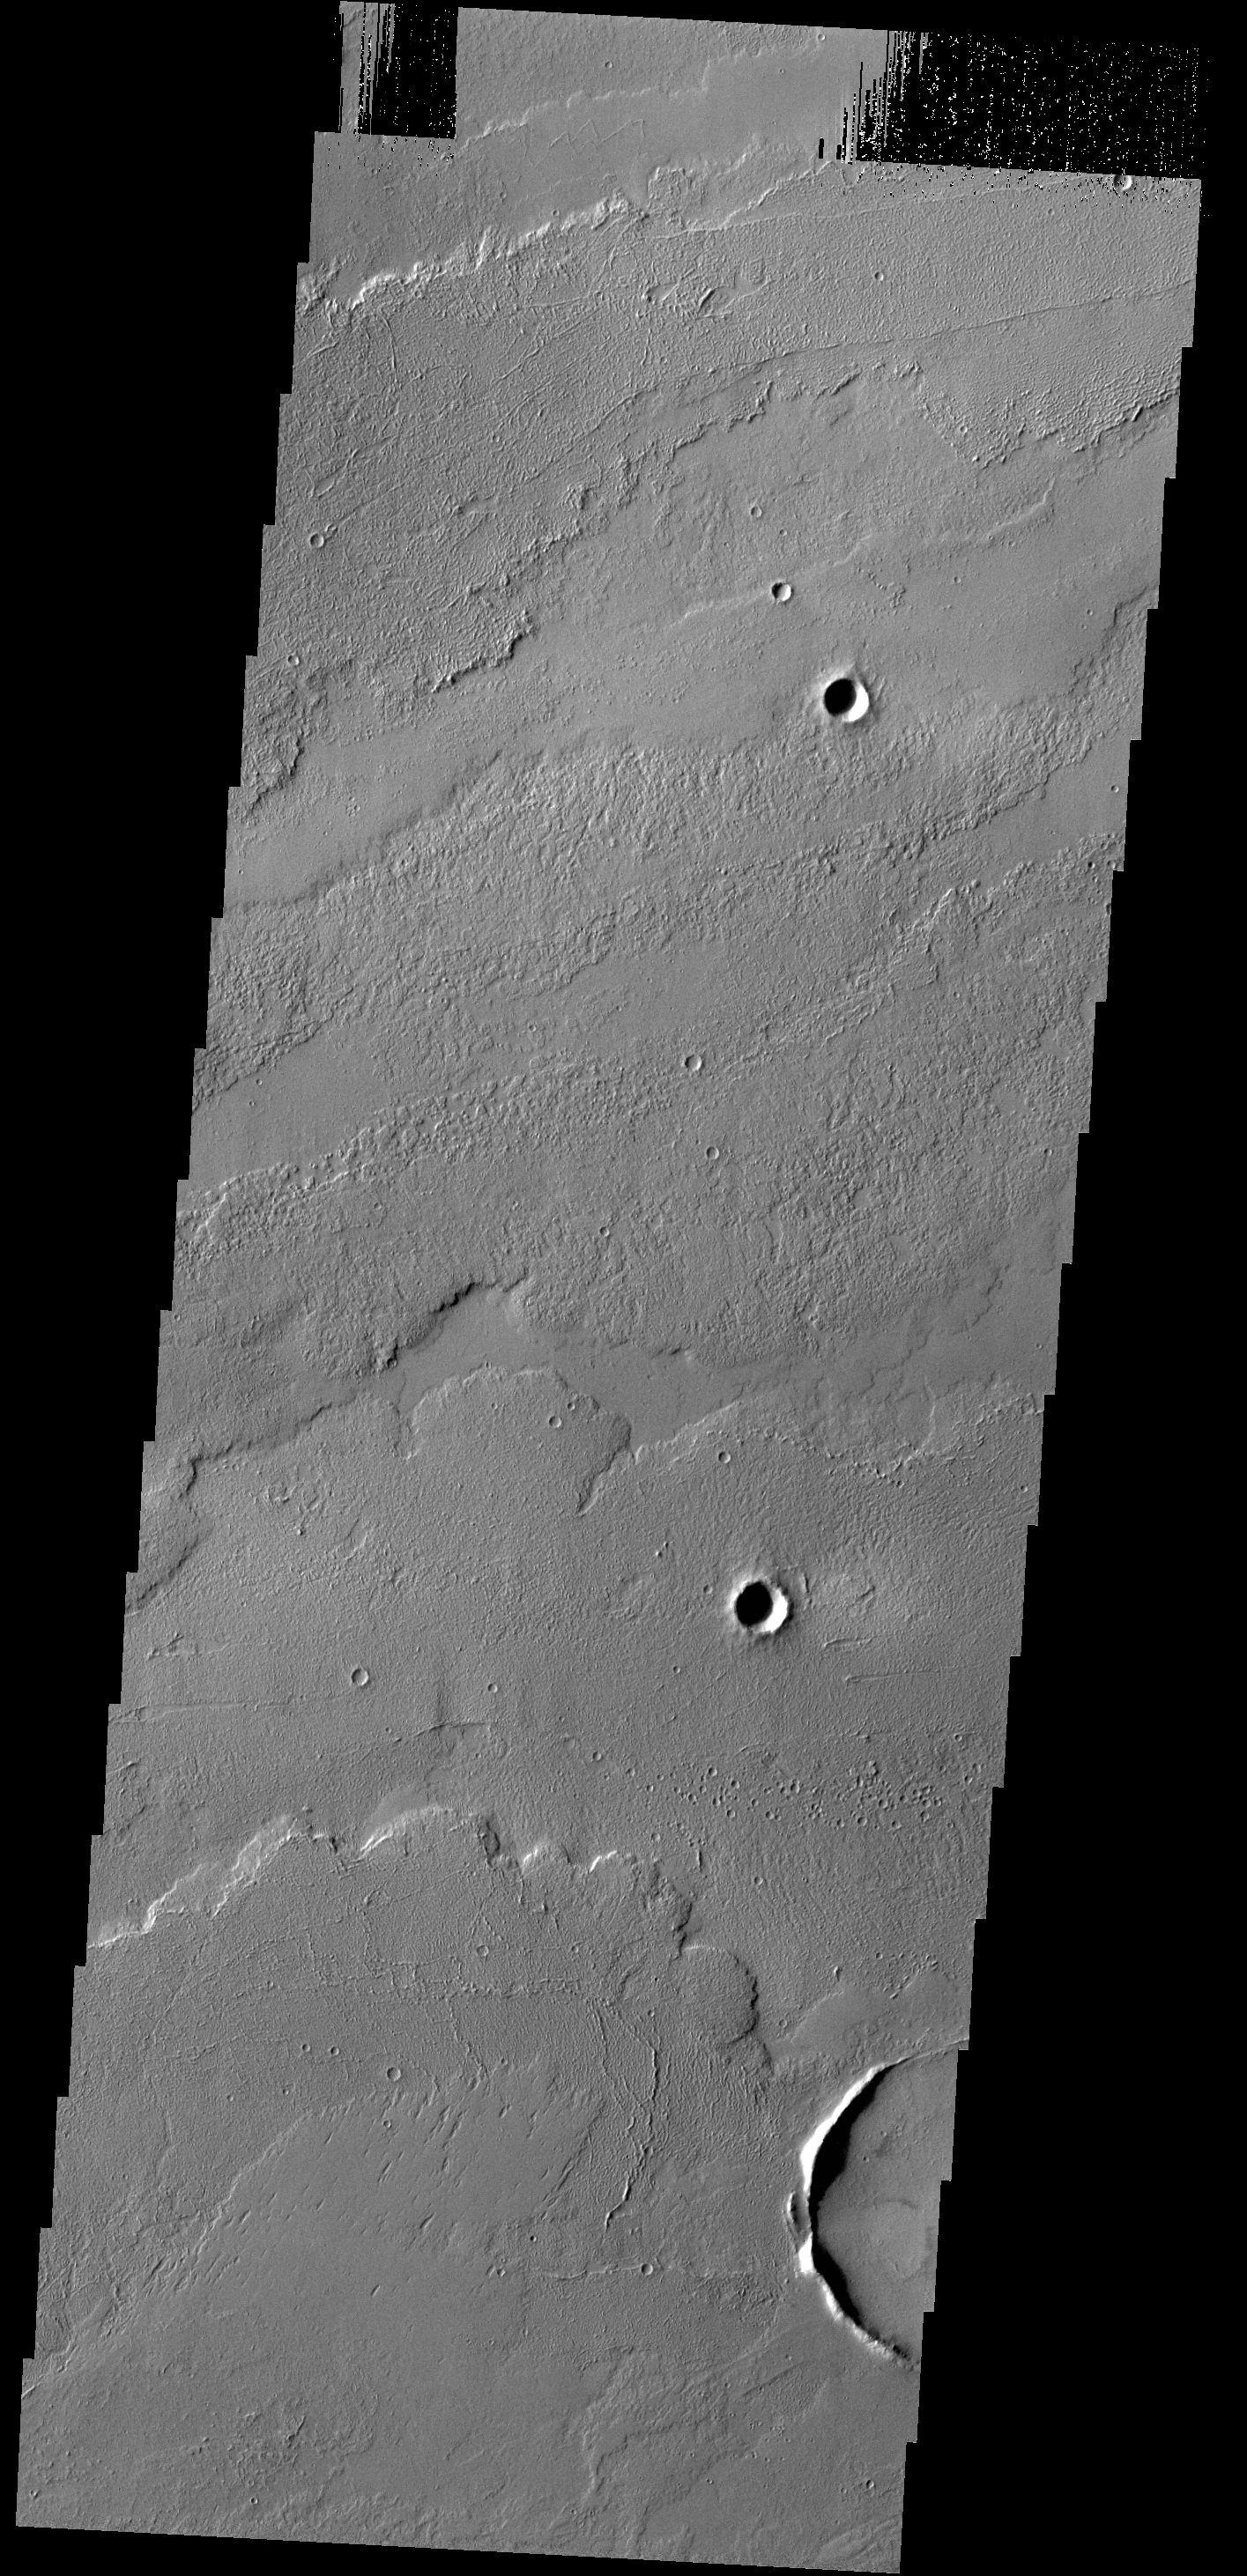

Lava Flows

Today’s VIS image shows some of the lava flows located east of the large Tharsis volcanoes.

Credit: NASA/JPL-Caltech/ASU